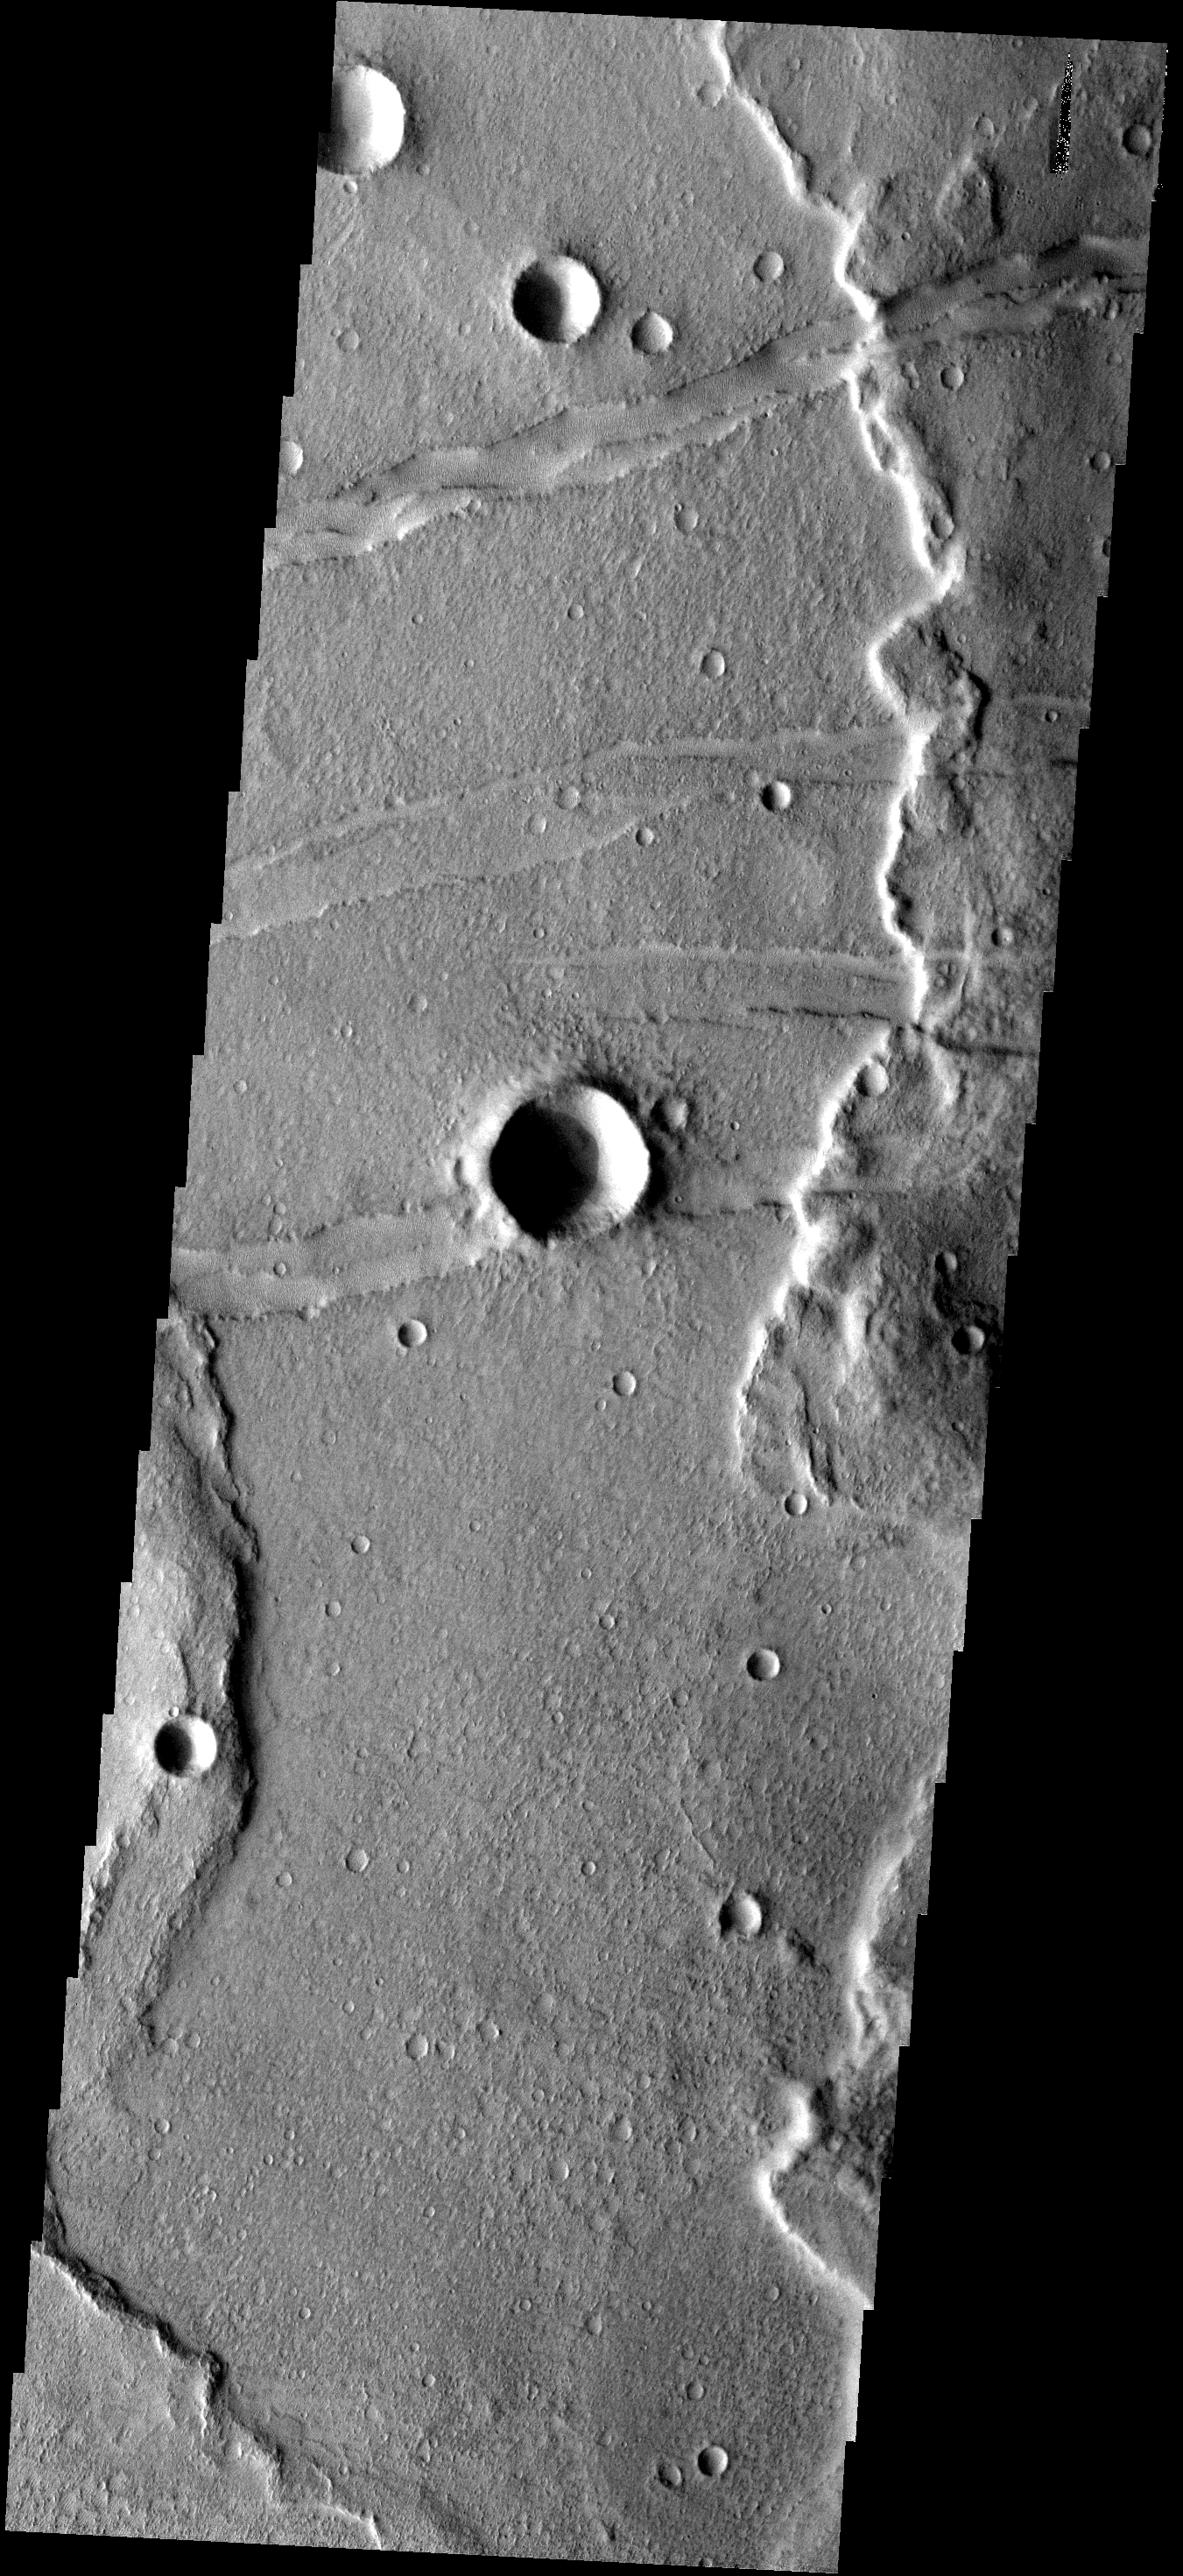

Fractures

The fractures in this image are part of Memnonia Fossae. Large wrinkle ridges are being cut by the fractures.

Image information: VIS instrument. Latitude -23.2N, Longitude 200.9E. 17 meter/pixel resolution.

Please see the THEMIS Data Citation Note for details on crediting THEMIS images.

Note: this THEMIS visual image has not been radiometrically nor geometrically calibrated for this preliminary release. An empirical correction has been performed to remove instrumental effects. A linear shift has been applied in the cross-track and down-track direction to approximate spacecraft and planetary motion. Fully calibrated and geometrically projected images will be released through the Planetary Data System in accordance with Project policies at a later time.

NASA’s Jet Propulsion Laboratory manages the 2001 Mars Odyssey mission for NASA’s Office of Space Science, Washington, D.C. The Thermal Emission Imaging System (THEMIS) was developed by Arizona State University, Tempe, in collaboration with Raytheon Santa Barbara Remote Sensing. The THEMIS investigation is led by Dr. Philip Christensen at Arizona State University. Lockheed Martin Astronautics, Denver, is the prime contractor for the Odyssey project, and developed and built the orbiter. Mission operations are conducted jointly from Lockheed Martin and from JPL, a division of the California Institute of Technology in Pasadena.

Credit: NASA/JPL/ASU